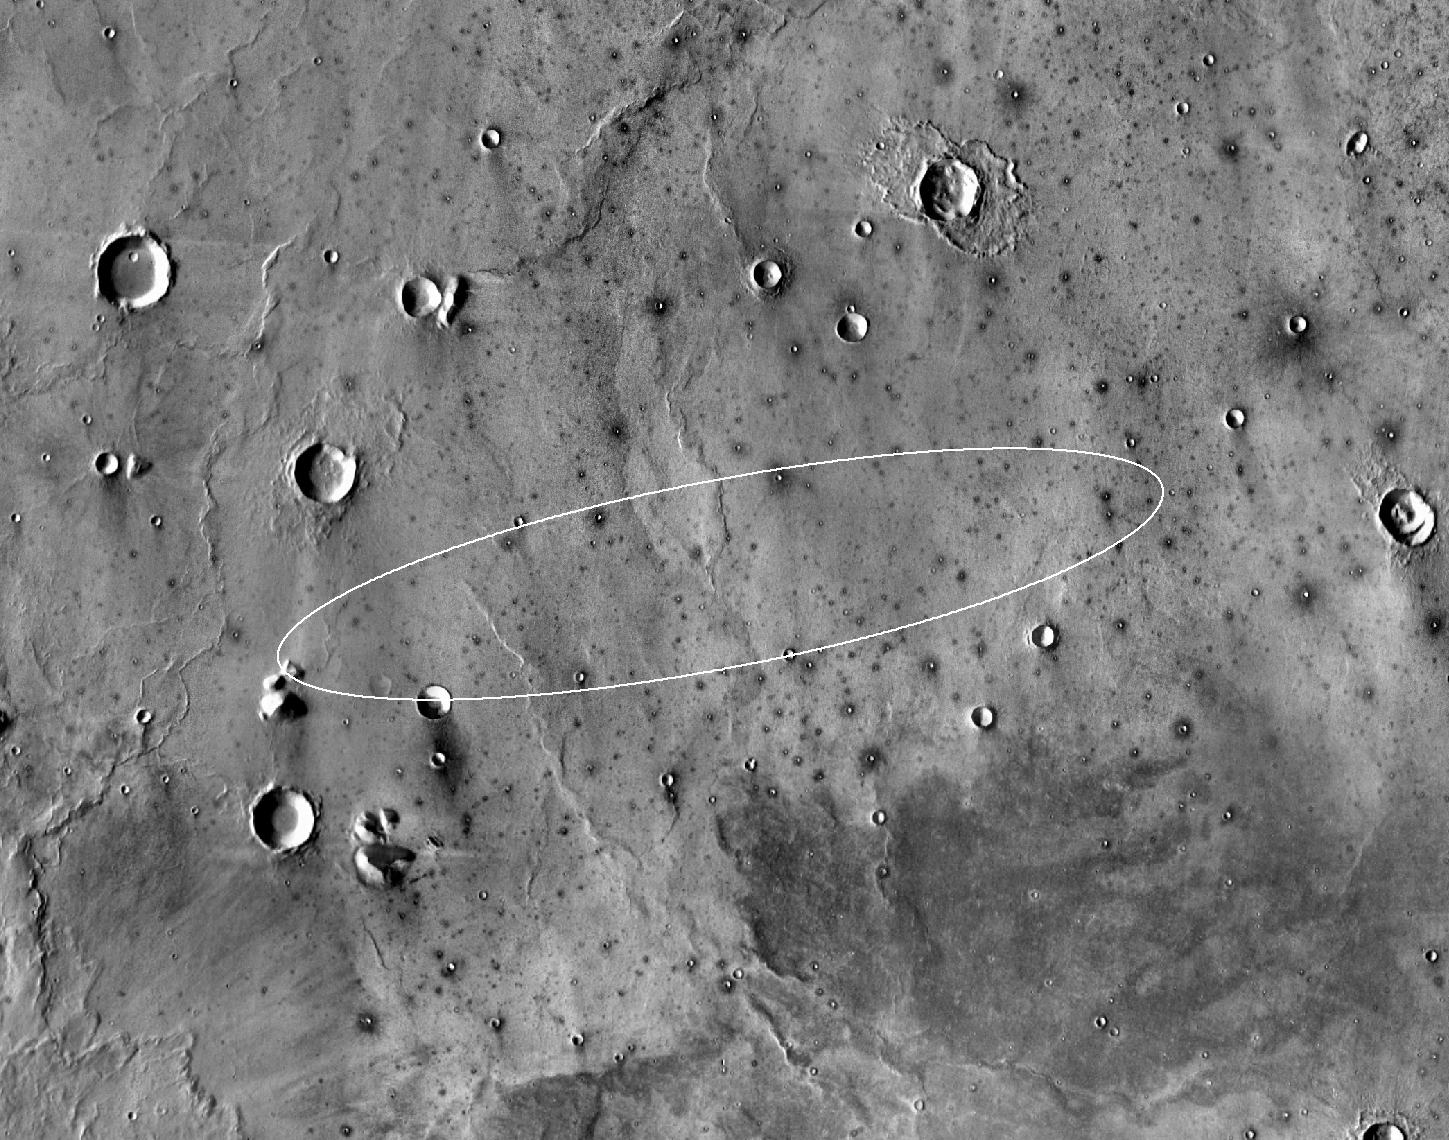

Landing Site for InSight

This map shows the single area under continuing evaluation as the InSight mission’s Mars landing site for the mission’s May 2018 launch. The finalist ellipse marked within the northern portion of flat-lying Elysium Planitia is centered at about 4.5 degrees north latitude and 136 degrees east longitude.

InSight — an acronym for Interior Exploration using Seismic Investigations, Geodesy and Heat Transport — will study the interior of Mars to improve understanding of the processes that formed and shaped rocky planets, including Earth.

The landing ellipse on this map covers an area within which the spacecraft has about 99 percent chance of landing when targeted for the center of the ellipse. It is about 81 miles (130 kilometers) long, generally west to east, and about 17 miles (27 kilometers) wide. This ellipse covers the case of a launch at the start of the launch period. If the launch occurs later in the period, orientation of the landing ellipse would shift slightly clockwise.

Four semifinalist sites in Elysium Planitia were evaluated as safe for InSight landing. This one was selected as having the largest proportion of its area classified as smooth terrain. If continuing analysis identifies unexpected problems with this site, another of the semifinalists could be reconsidered before final selection later this year.

The InSight lander will deploy two instruments directly onto the ground using a robotic arm. One is a seismometer contributed by France’s space agency (CNES) with components from Germany, Switzerland, the United Kingdom and the United States. The seismometer will measure microscopic ground motions, providing detailed information about the interior structure of Mars. The other instrument to be deployed by the arm is a heat-flow probe contributed by the German Aerospace Center (DLR), designed to hammer itself three to five meters (about 10 to 16 feet) deep. It will monitor heat coming from the planet’s interior. The mission will also track the lander’s radio to measure wobbles in the planet’s rotation that relate to the size of its core. A suite of environmental sensors will monitor the weather and variations in the magnetic field.

The base map is a mosaic of daytime thermal images from the Thermal Emission Imaging System (THEMIS) on NASA’s Mars Odyssey orbiter. THEMIS was developed and is operated by Arizona State University, Tempe.

JPL manages InSight for NASA’s Science Mission Directorate. InSight is part of NASA’s Discovery Program, managed by the agency’s Marshall Space Flight Center in Huntsville, Alabama. Lockheed Martin Space in Denver built the InSight spacecraft, including its cruise stage and lander, and supports spacecraft operations for the mission. They also built the Odyssey orbiter.

A number of European partners, including France’s Centre National d’Études Spatiales (CNES) and the German Aerospace Center (DLR), are supporting the InSight mission. CNES provided the Seismic Experiment for Interior Structure (SEIS) instrument, with significant contributions from the Max Planck Institute for Solar System Research (MPS) in Germany, the Swiss Institute of Technology (ETH) in Switzerland, Imperial College and Oxford University in the United Kingdom, and JPL. DLR provided the Heat Flow and Physical Properties Package (HP3) instrument.

Photojournal Note: This caption was updated on Oct. 31, 2018.

Credit: NASA/JPL-Caltech/ASU